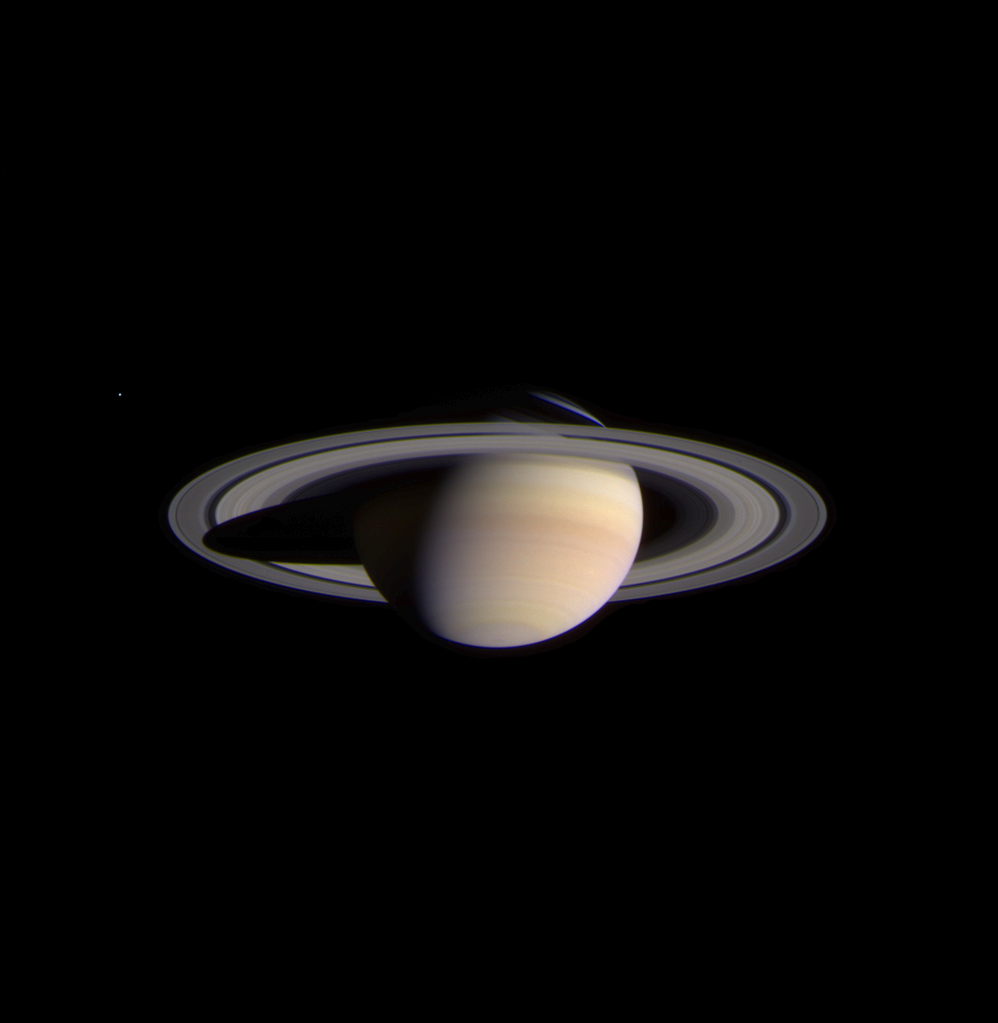

Approach to Saturn

The narrow angle camera onboard the Cassini spacecraft took a series of exposures of Saturn and its rings and moons on February 9, 2004, which were composited to create this stunning, color image. At the time, Cassini was 69.4 million kilometers (43.1 million miles) from Saturn, less than half the distance from Earth to the Sun. The image contrast and colors have been slightly enhanced to aid visibility. The smallest features visible in this image are approximately 540 kilometers across (336 miles).

Fine details in the rings and atmosphere are beginning to emerge, and will grow in sharpness and clarity over the coming months. The optical thickness of Saturn’s B (middle) ring and the comparative translucence of the A (outer) ring, when seen against the planet, are now apparent. Subtle color differences in the finely banded Saturnian atmosphere, as well as structure within the diaphanous, inner C ring can be easily seen. Noticeably absent are the ghostly spoke-like dark markings in Saturn’s B ring, first discovered by NASA’s Voyager spacecraft on approach to the planet 23 years ago.

The icy moon Enceladus (520 kilometers or 323 miles across) is faintly visible on the left in the image. Its brightness has been increased seven times relative to the planet. Cassini will make several very close approaches to Enceladus, returning images in which features as small as 50 meters (165 feet) or less will be detectable.

The composite image signals the start of Cassini’s final approach to the ringed planet and the beginning of monitoring and data collection on Saturn and its environment. This phase of the mission will continue until Cassini enters orbit around Saturn on July 1, 2004. The Cassini-Huygens mission is a cooperative project of NASA, the European Space Agency and the Italian Space Agency. The Jet Propulsion Laboratory, a division of the California Institute of Technology in Pasadena, manages the Cassini mission for NASA’s Office of Space Science, Washington, D.C.

Credit: NASA/JPL/Space Science Institute